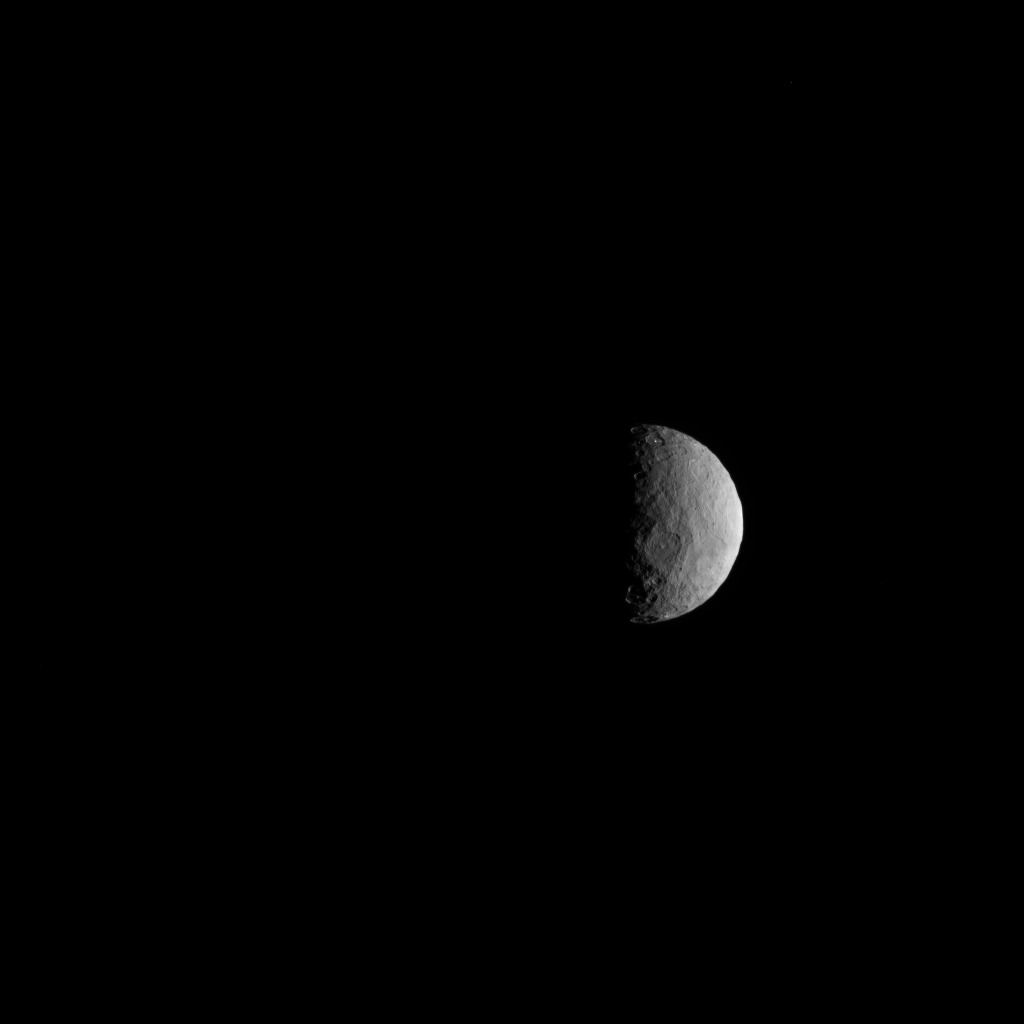

Navigation Image of Ceres

NASA’s Dawn spacecraft took this picture on its way to a new orbit, at an altitude of about 30,000 miles (48,300 kilometers), as part of a series of images intended to help the navigation of the spacecraft relative to Ceres. The image was taken on March 28, 2017.

Several familiar features can be identified: At the top, we see Occator Crater and its faculae (bright deposits identified as a mixture of sodium carbonate and other salts). Below center is the crater Urvara, and to the right of it, the larger crater Yalode (the third and second largest craters on Ceres, respectively). Large-scale faults called Samhain Catenae stretch from the Occator region toward the Yalode-Urvara region.

This map can be used to locate these and more features.

The spacecraft will settle into a new orbit that will allow it to observe Ceres in opposition at the end of April 2017, when Dawn is directly between the sun and the Occator bright spots, at an altitude of about 12,400 miles (20,000 kilometers). The Dawn Journal has more details about the science expected from these observations.

Dawn’s mission is managed by JPL for NASA’s Science Mission Directorate in Washington. Dawn is a project of the directorate’s Discovery Program, managed by NASA’s Marshall Space Flight Center in Huntsville, Alabama. UCLA is responsible for overall Dawn mission science. Orbital ATK, Inc., in Dulles, Virginia, designed and built the spacecraft. The German Aerospace Center, the Max Planck Institute for Solar System Research, the Italian Space Agency and the Italian National Astrophysical Institute are international partners on the mission team.

Credit: NASA/JPL-Caltech/UCLA/MPS/DLR/IDA